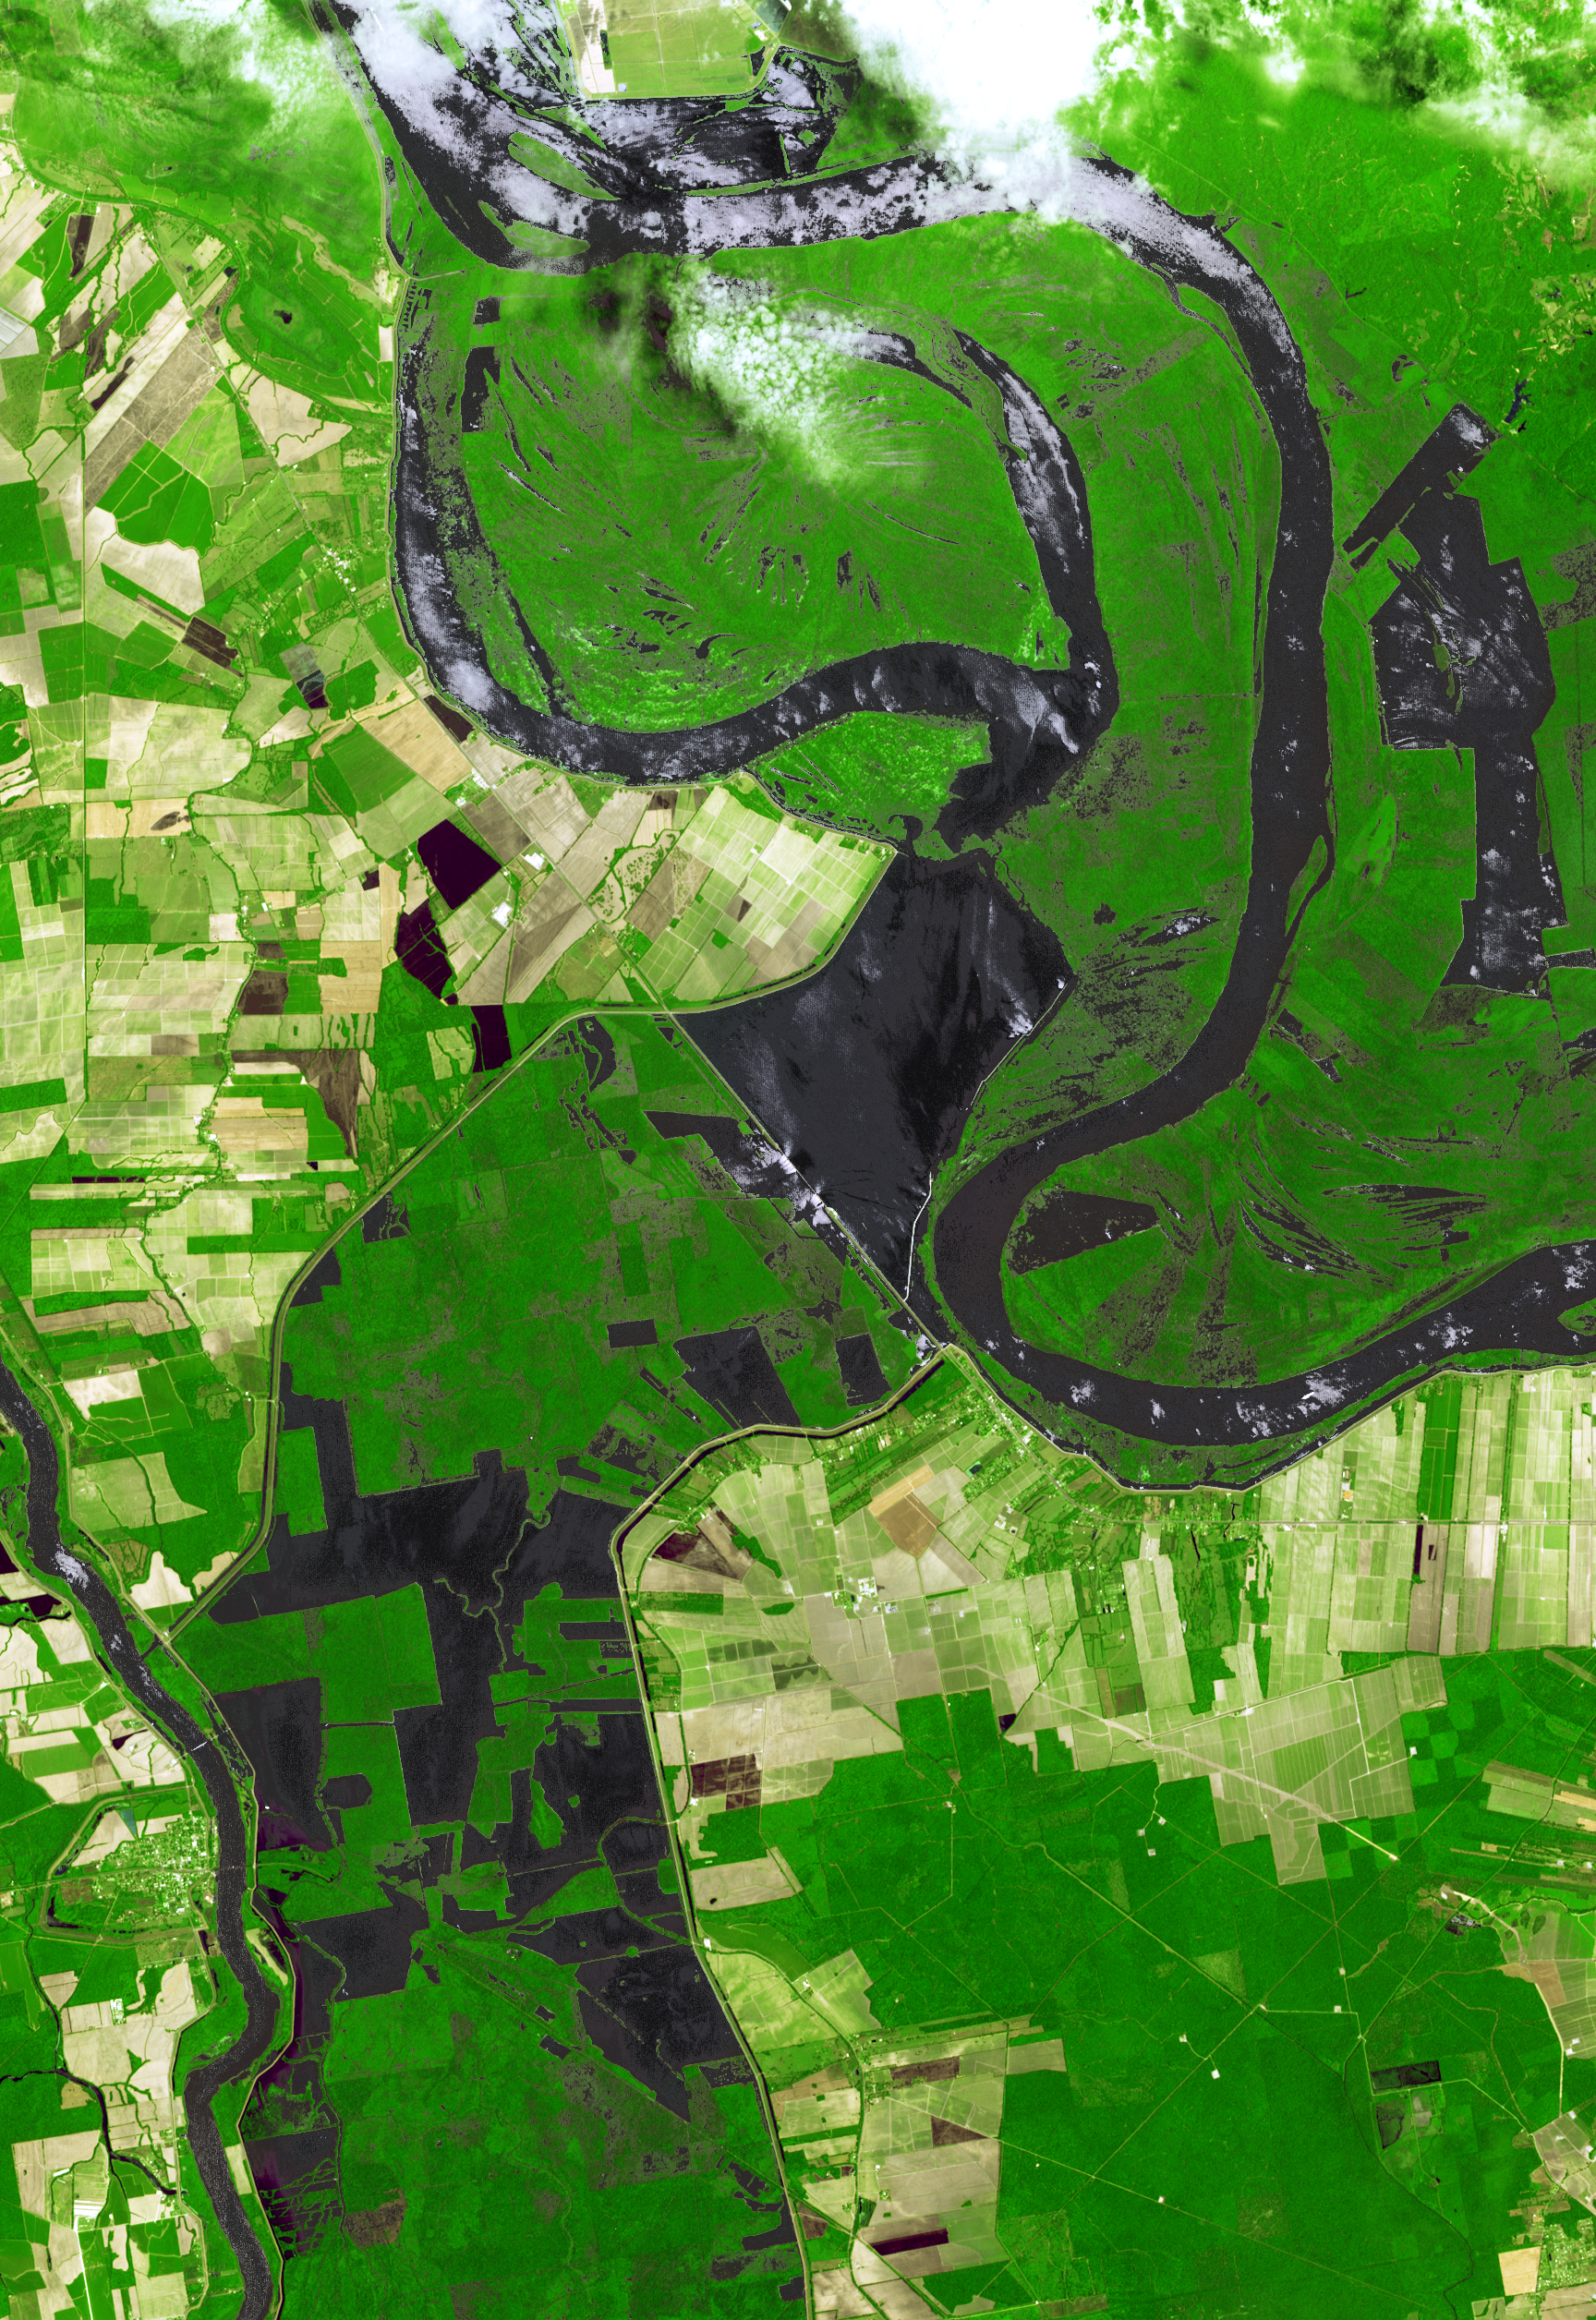

NASA Images Mississippi River Flooding in Louisiana

On May 14, 2011, the U.S. Army Corps of Engineers opened the Morganza Spillway, a flood control structure along the western bank of the Mississippi River in Louisiana, to ease flooding along levee systems further downstream in heavily populated regions, including New Orleans. The 3,900-foot-long (1,200-meter-long) spillway, completed in 1954, includes 125 gated openings that can allow up to 600,000 cubic feet (17,000 cubic meters) of water per second to be diverted from the Mississippi River into the Atchafalaya Basin during major flood events. As of May 18, 17 of the gates had been opened, diverting water from the Mississippi River at the rate of 114,000 cubic feet (3,230 cubic meters) per second. The region is depicted from space in this image from the Advanced Spaceborne Thermal Emission and Reflection Radiometer (ASTER) instrument on NASA’s Terra spacecraft, acquired May 18, 2011. The white pixels near the spillway are churned-up water flowing through the open gates. Vegetation is green, bare fields are light brown and tan, and the water is light to dark gray and black. The image covers an area of 25.6 by 37.6 kilometers (15.9 by 22.9 miles) and is located near 30.4 degrees north latitude, 91.6 degrees west longitude.

With its 14 spectral bands from the visible to the thermal infrared wavelength region and its high spatial resolution of 15 to 90 meters (about 50 to 300 feet), ASTER images Earth to map and monitor the changing surface of our planet. ASTER is one of five Earth-observing instruments launched Dec. 18, 1999, on Terra. The instrument was built by Japan’s Ministry of Economy, Trade and Industry. A joint U.S./Japan science team is responsible for validation and calibration of the instrument and data products.

The broad spectral coverage and high spectral resolution of ASTER provides scientists in numerous disciplines with critical information for surface mapping and monitoring of dynamic conditions and temporal change. Example applications are: monitoring glacial advances and retreats; monitoring potentially active volcanoes; identifying crop stress; determining cloud morphology and physical properties; wetlands evaluation; thermal pollution monitoring; coral reef degradation; surface temperature mapping of soils and geology; and measuring surface heat balance.

The U.S. science team is located at NASA’s Jet Propulsion Laboratory, Pasadena, Calif. The Terra mission is part of NASA’s Science Mission Directorate, Washington, D.C.

Credit: NASA/GSFC/METI/ERSDAC/JAROS, and U.S./Japan ASTER Science Team